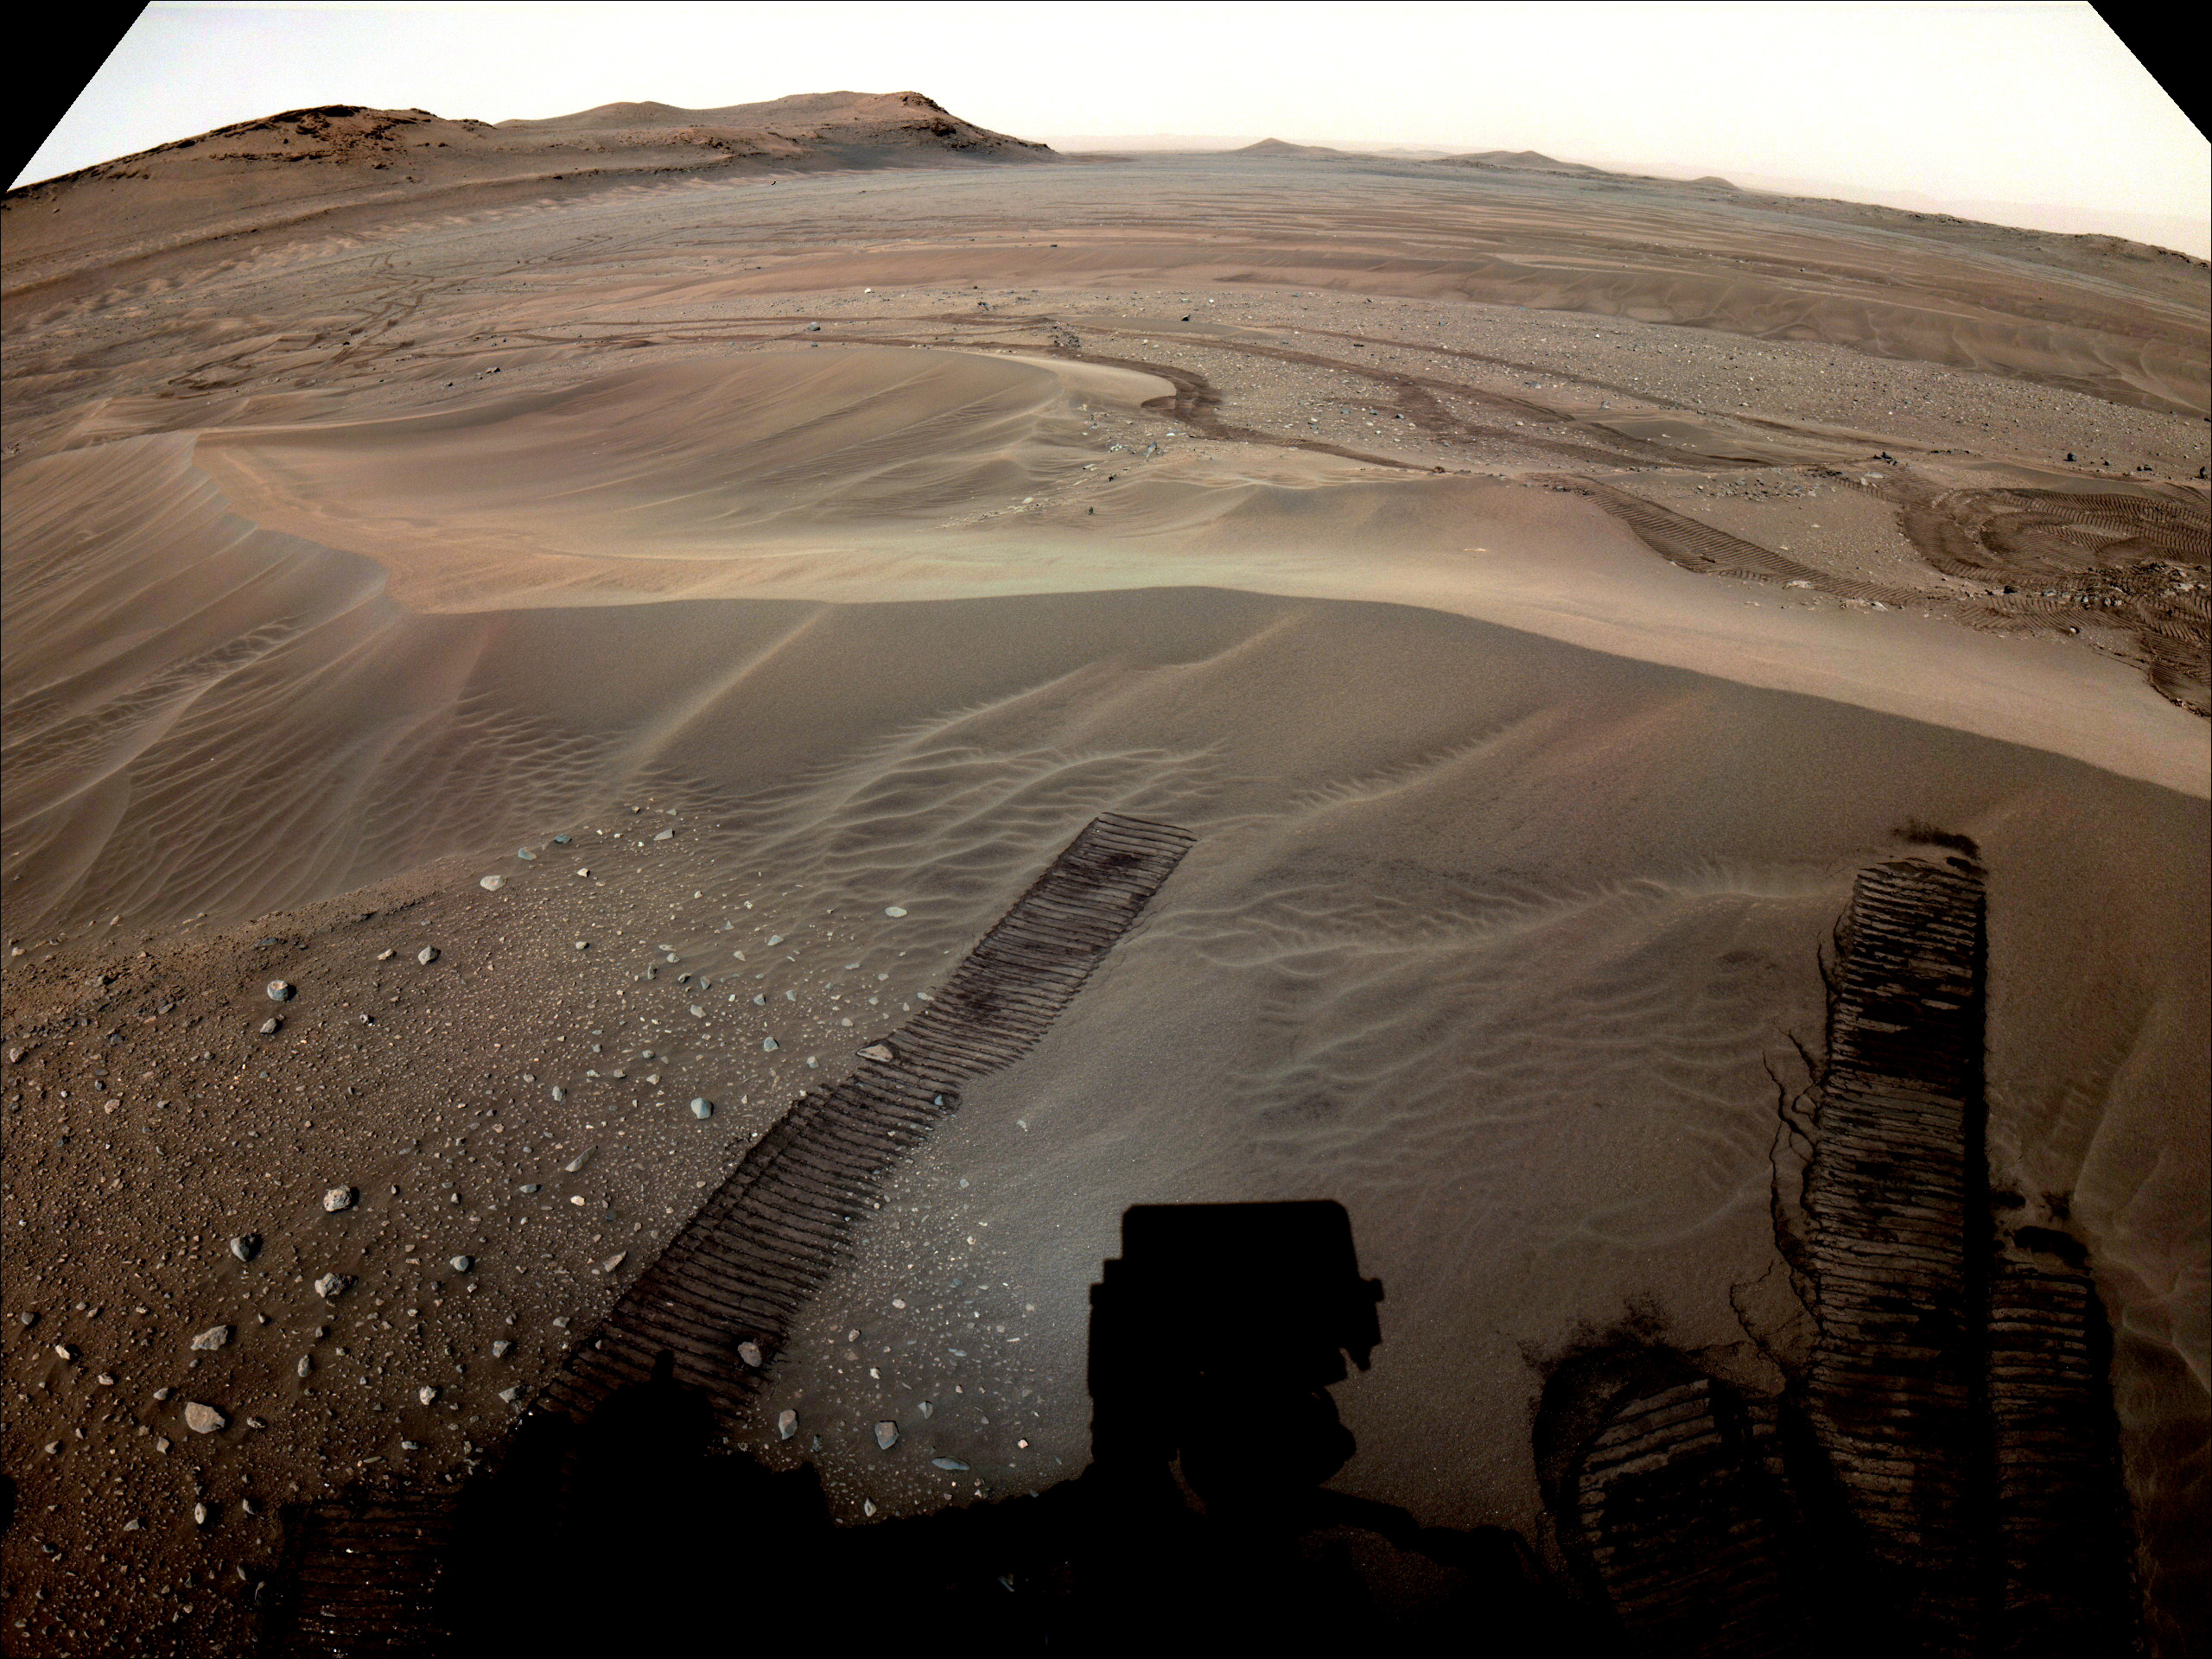

Perseverance Views Depot in the Distance

The location where NASA’s Perseverance will begin depositing its first cache of samples is shown in this image taken by the Mars rover on Dec. 14, 2022, the 646th Martian day, or sol, of the mission. This enhanced color image was taken by one of the rover’s navigation cameras and is not representative of the way the scene would look to the human eye.

Figure A includes an annotation pointing out the location of the sample depot site in the distance.

A key objective for Perseverance’s mission on Mars is astrobiology, including the search for signs of ancient microbial life. The rover will characterize the planet’s geology and past climate, pave the way for human exploration of the Red Planet, and be the first mission to collect and cache Martian rock and regolith (broken rock and dust).

Subsequent NASA missions, in cooperation with ESA (European Space Agency), would send spacecraft to Mars to collect these sealed samples from the surface and return them to Earth for in-depth analysis.

The Mars 2020 Perseverance mission is part of NASA’s Moon to Mars exploration approach, which includes Artemis missions to the Moon that will help prepare for human exploration of the Red Planet.

NASA’s Jet Propulsion Laboratory, which is managed for the agency by Caltech in Pasadena, California, built and manages operations of the Perseverance rover.

Credit: NASA/JPL-Caltech